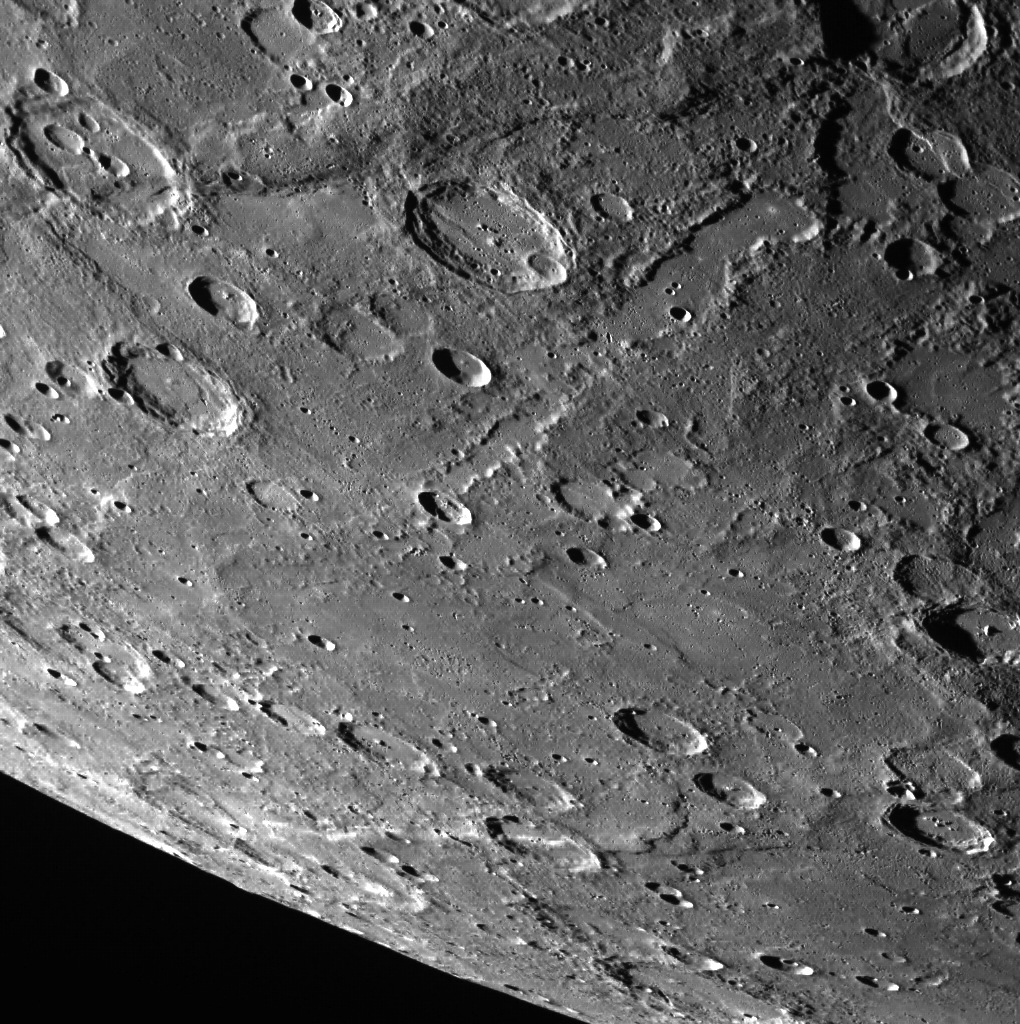

Radiating from Rembrandt

A portion of Enterprise Rupes, which cuts across the beautiful Rembrandt basin, can be seen at the top of the image featured here. Below Enterprise is a trough, filled in with smooth plains, that formed as ejecta from the Rembrandt basin impact event scoured the surface, creating what is known as “basin sculpture.” Belgica Rupes is seen at the bottom of the frame.

This image was acquired as part of MDIS’s limb imaging campaign. Once per week, MDIS captures images of Mercury’s limb, with an emphasis on imaging the southern hemisphere limb. These limb images provide information about Mercury’s shape and complement measurements of topography made by the Mercury Laser Altimeter (MLA) of Mercury’s northern hemisphere.

Date acquired: July 29, 2014
Image Mission Elapsed Time (MET): 48998458
Image ID: 6776363
Instrument: Wide Angle Camera (WAC) of the Mercury Dual Imaging System (MDIS)
WAC filter: 7 (748 nanometers)
Center Latitude: -42.53°
Center Longitude: 70.97° E
Resolution: 401 meters/pixel
Scale: This scene is approximately 500 km (300 miles) across
Center Incidence Angle: 75.9°
Center Emission Angle: 63.1°
Center Phase Angle: 102.3°

The MESSENGER spacecraft is the first ever to orbit the planet Mercury, and the spacecraft’s seven scientific instruments and radio science investigation are unraveling the history and evolution of the Solar System’s innermost planet. During the first two years of orbital operations, MESSENGER acquired over 150,000 images and extensive other data sets. MESSENGER is capable of continuing orbital operations until early 2015.

For information regarding the use of images, see the MESSENGER image use policy.

Credit: NASA/Johns Hopkins University Applied Physics Laboratory/Carnegie Institution of Washington